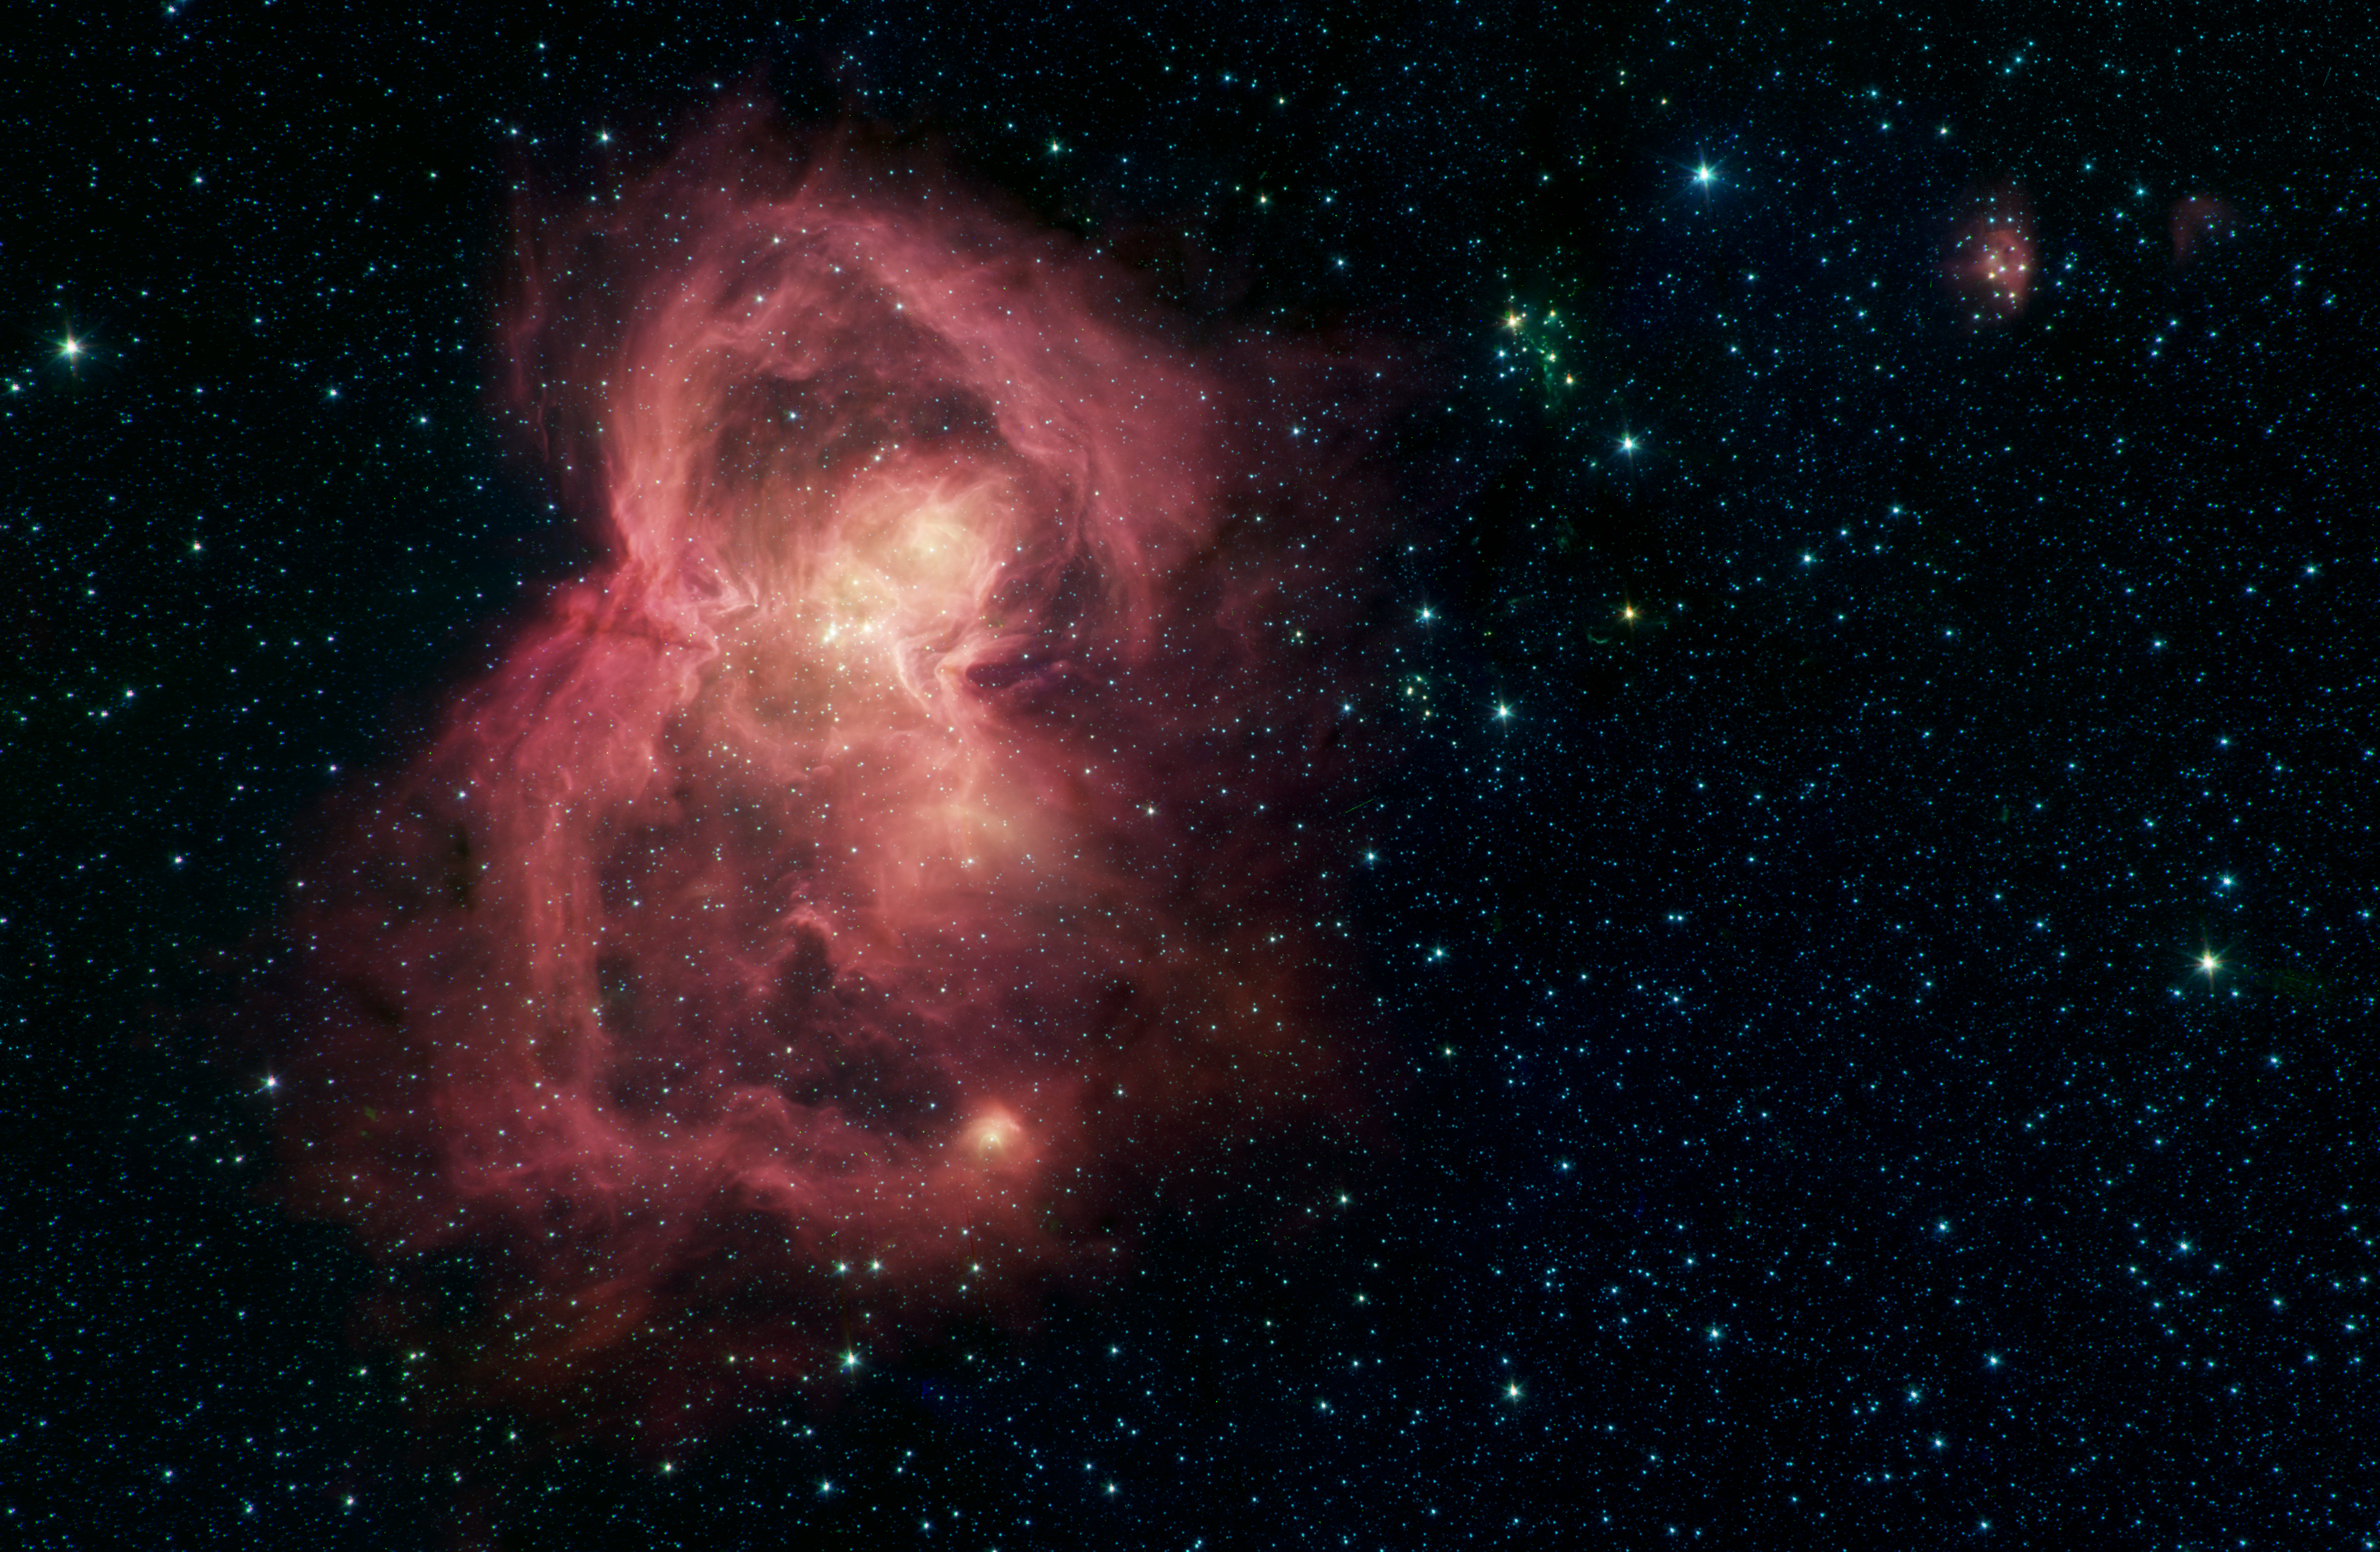

Space Butterfly

What looks like a red butterfly in space is in reality a nursery for hundreds of baby stars, revealed in this infrared image from NASA’s Spitzer Space Telescope. Officially named W40, the butterfly is a nebula – a giant cloud of gas and dust in space where new stars may form. The butterfly’s two “wings” are giant bubbles of hot, interstellar gas blowing from the hottest, most massive stars in this region.

The material that forms W40’s wings was ejected from a dense cluster of stars that lies between the wings in the image. The hottest, most massive of these stars, W40 IRS 1a, lies near the center of the star cluster.

W40 is about 1,400 light-years from the Sun, about the same distance as the well-known Orion nebula, although the two are almost 180 degrees apart in the sky. They are two of the nearest regions in which massive stars – with masses upwards of 10 times that of the Sun – have been observed to be forming.

The W40 star-forming region was observed as part of a Spitzer Legacy Survey, and the resulting mosaic image was published as part of the MYStIX (Massive Young stellar clusters Study in Infrared and X-rays) survey of young stellar objects.

The Spitzer picture is composed of four images taken with the telescope’s Infrared Array Camera (IRAC) in different wavelengths of infrared light: 3.6, 4.5, 5.8 and 8.0 µm (shown as blue, green, orange and red). Organic molecules made of carbon and hydrogen, called polycyclic aromatic hydrocarbons (PAHs), are excited by interstellar radiation and become luminescent at wavelengths near 8.0 microns, giving the nebula its reddish features. Stars are brighter at the shorter wavelengths, giving them a blue tint. Some of the youngest stars are surrounded by dusty disks of material, which glow with a yellow or red hue.

NASA’s Jet Propulsion Laboratory, Pasadena, California, manages the Spitzer Space Telescope mission for NASA’s Science Mission Directorate, Washington. Science operations are conducted at the Spitzer Science Center at Caltech in Pasadena, California. Spacecraft operations are based at Lockheed Martin Space Systems Company, Littleton, Colorado. Data are archived at the Infrared Science Archive housed at the Infrared Processing and Analysis Center at Caltech. Caltech manages JPL for NASA.

Credit: NASA/JPL-Caltech